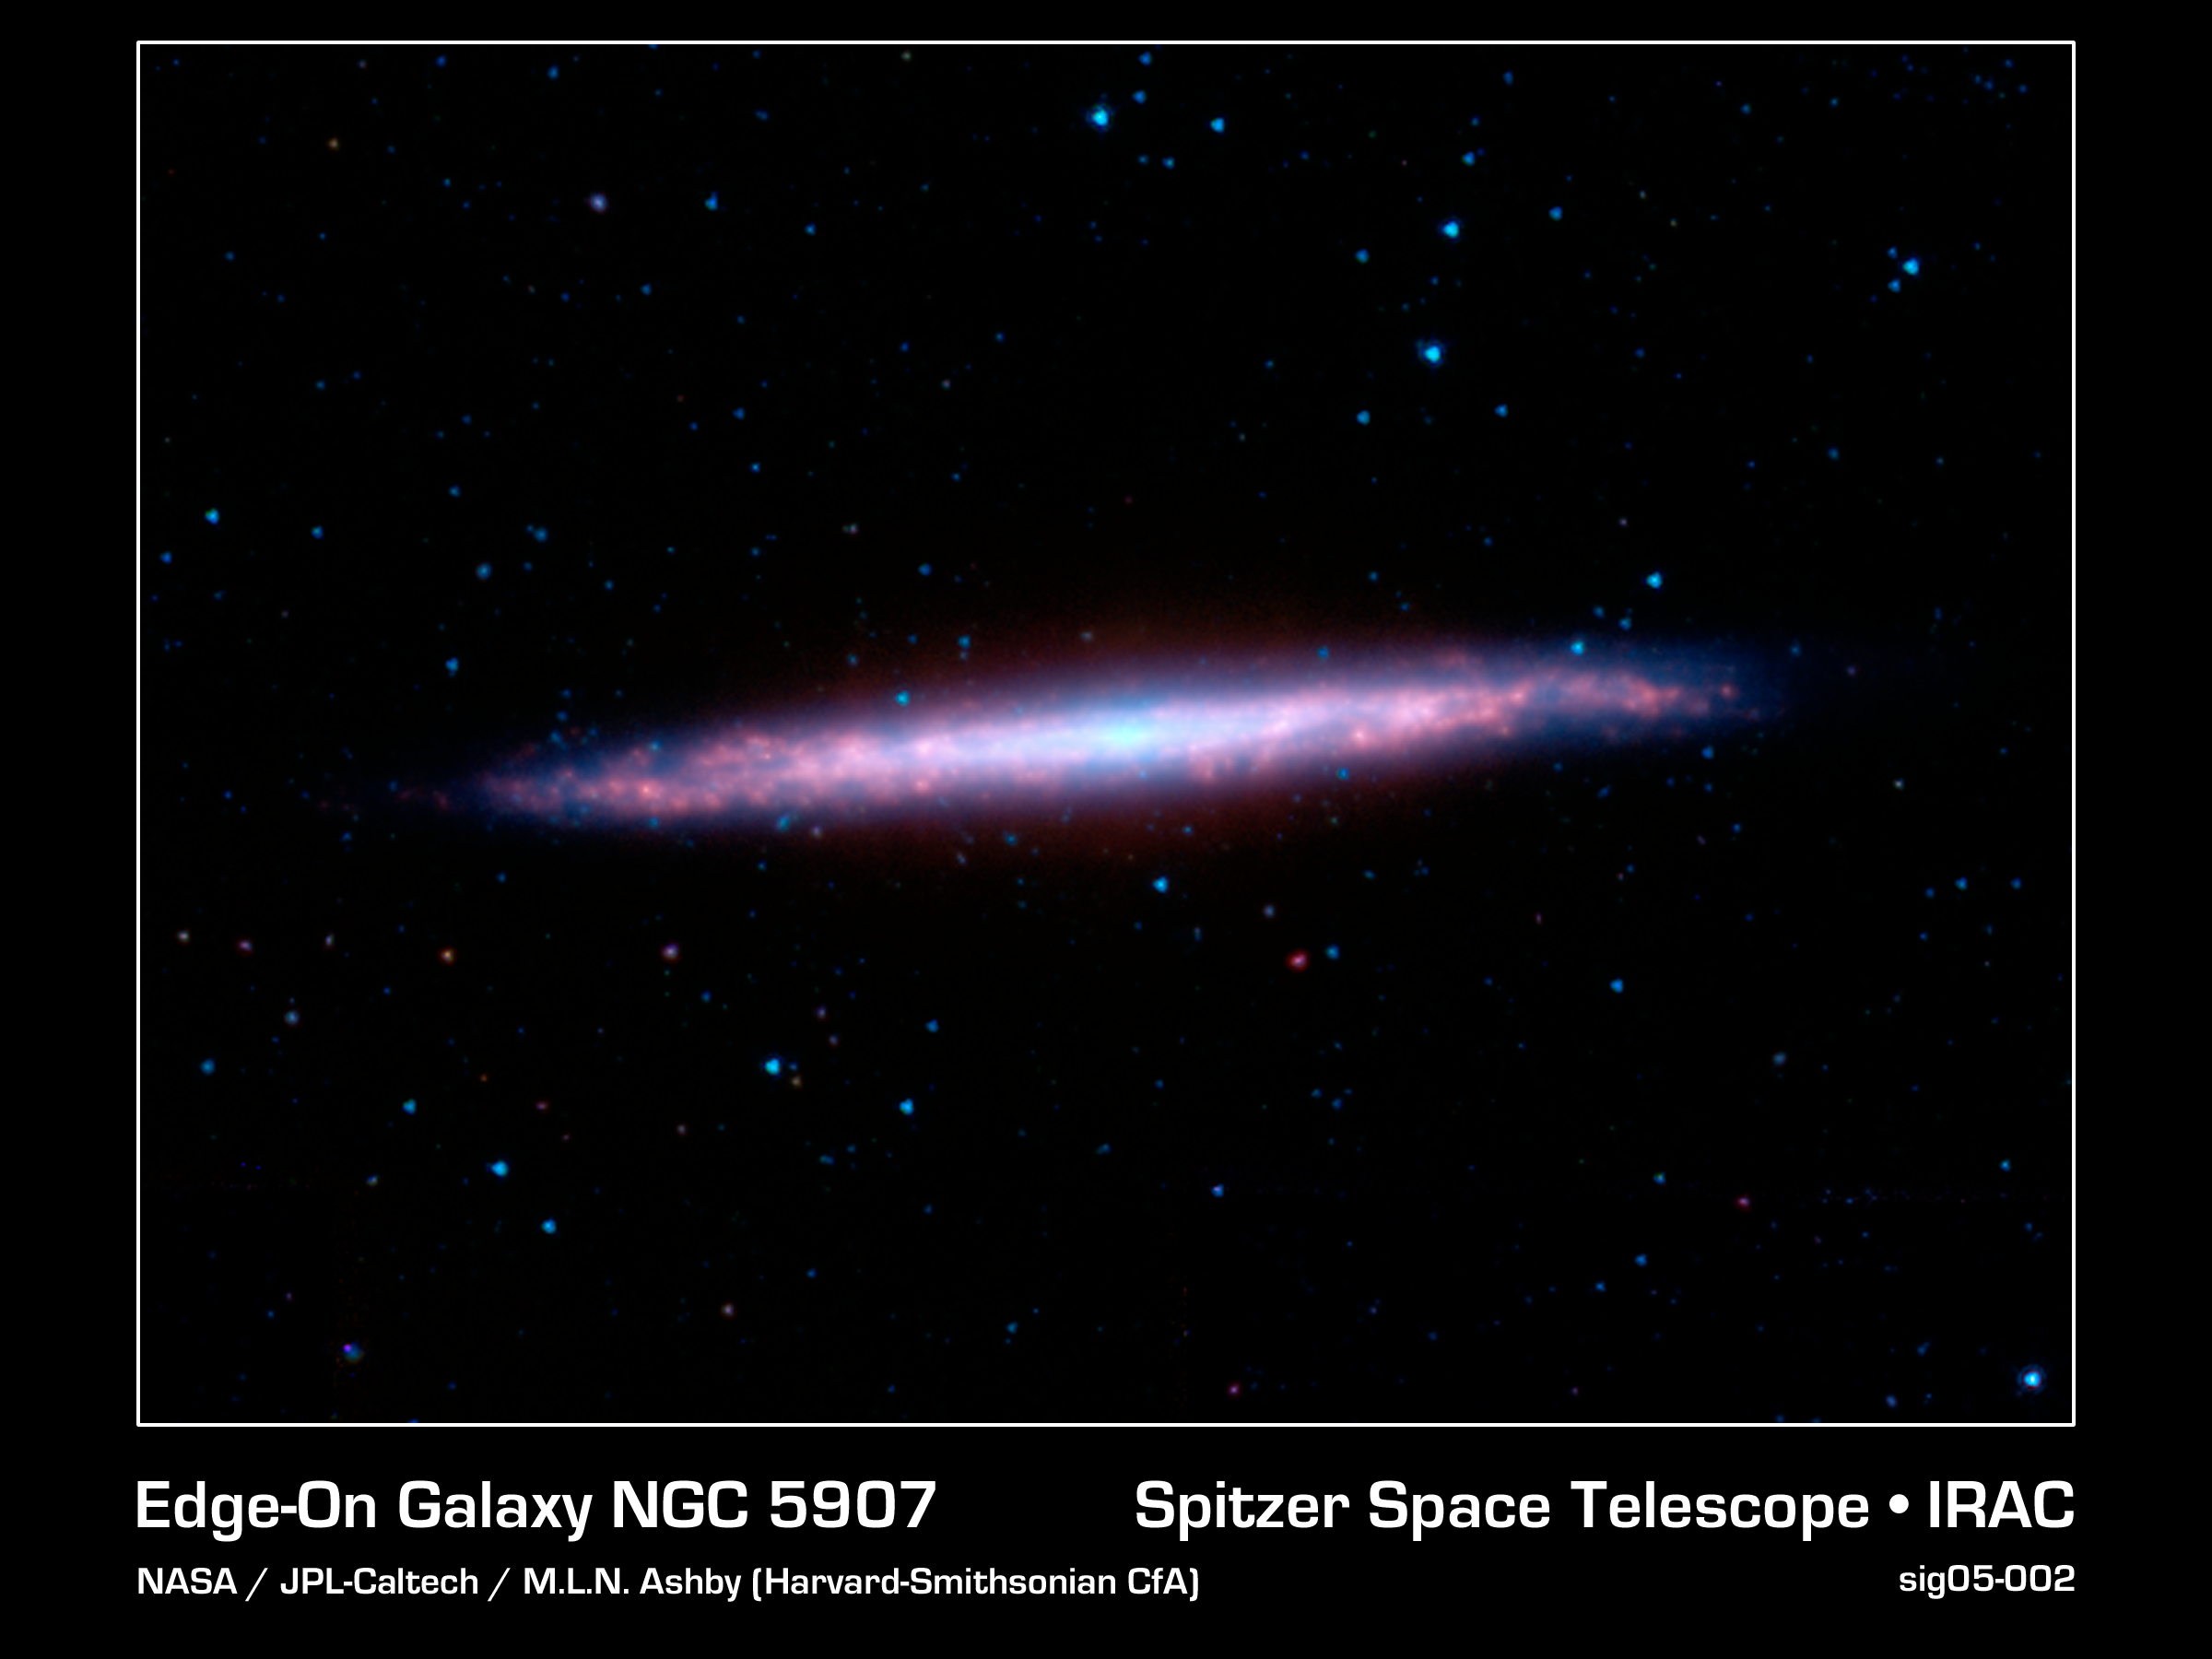

Splendid Splinter

The spiral galaxy NGC 5907, sometimes known as the "Splinter Galaxy" because of its unusual appearance, is located in the constellation Draco. It is fairly bright, and appears elongated because it has an edge-on alignment when viewed from Earth. It also has a strong set of dust lanes, visible in this image from NASA's Spitzer Space Telescope as red features. The central lane is so pronounced at visible light wavelengths, where it blocks our view of the starlight, that the galaxy was once mistaken for two objects and given two entries in the original New General Catalogue. The catalogue, published by J.L.E. Dreyer in 1888, was an attempt to collect a complete list of all nebulae and star clusters known at the time.

NGC 5907's special orientation and close proximity to Earth have made it a popular target for observation by both professional and amateur astronomers. Over the last decade, ever-improving infrared instrumentation have allowed scientists to detect light from the galaxy that was until now hidden by dust. Recent observations using Spitzer's InfraRed Array Camera at infrared wavelengths from 3-10 microns resulted in the discovery of a significant and potentially massive thick stellar disk. This is the first time that a thick disk has been detected and characterized in the infrared.

This image is composed of images obtained at four wavelengths: 3.6 microns (blue), 4.5 microns (green), 5.8 microns (orange) and 8 microns (red). The contribution from starlight has been subtracted from the 5.8 and 8 micron images to enhance the visibility of the dust features.

Credit: NASA/JPL-Caltech/M.L.N. Ashby (Harvard-Smithsonian CfA)